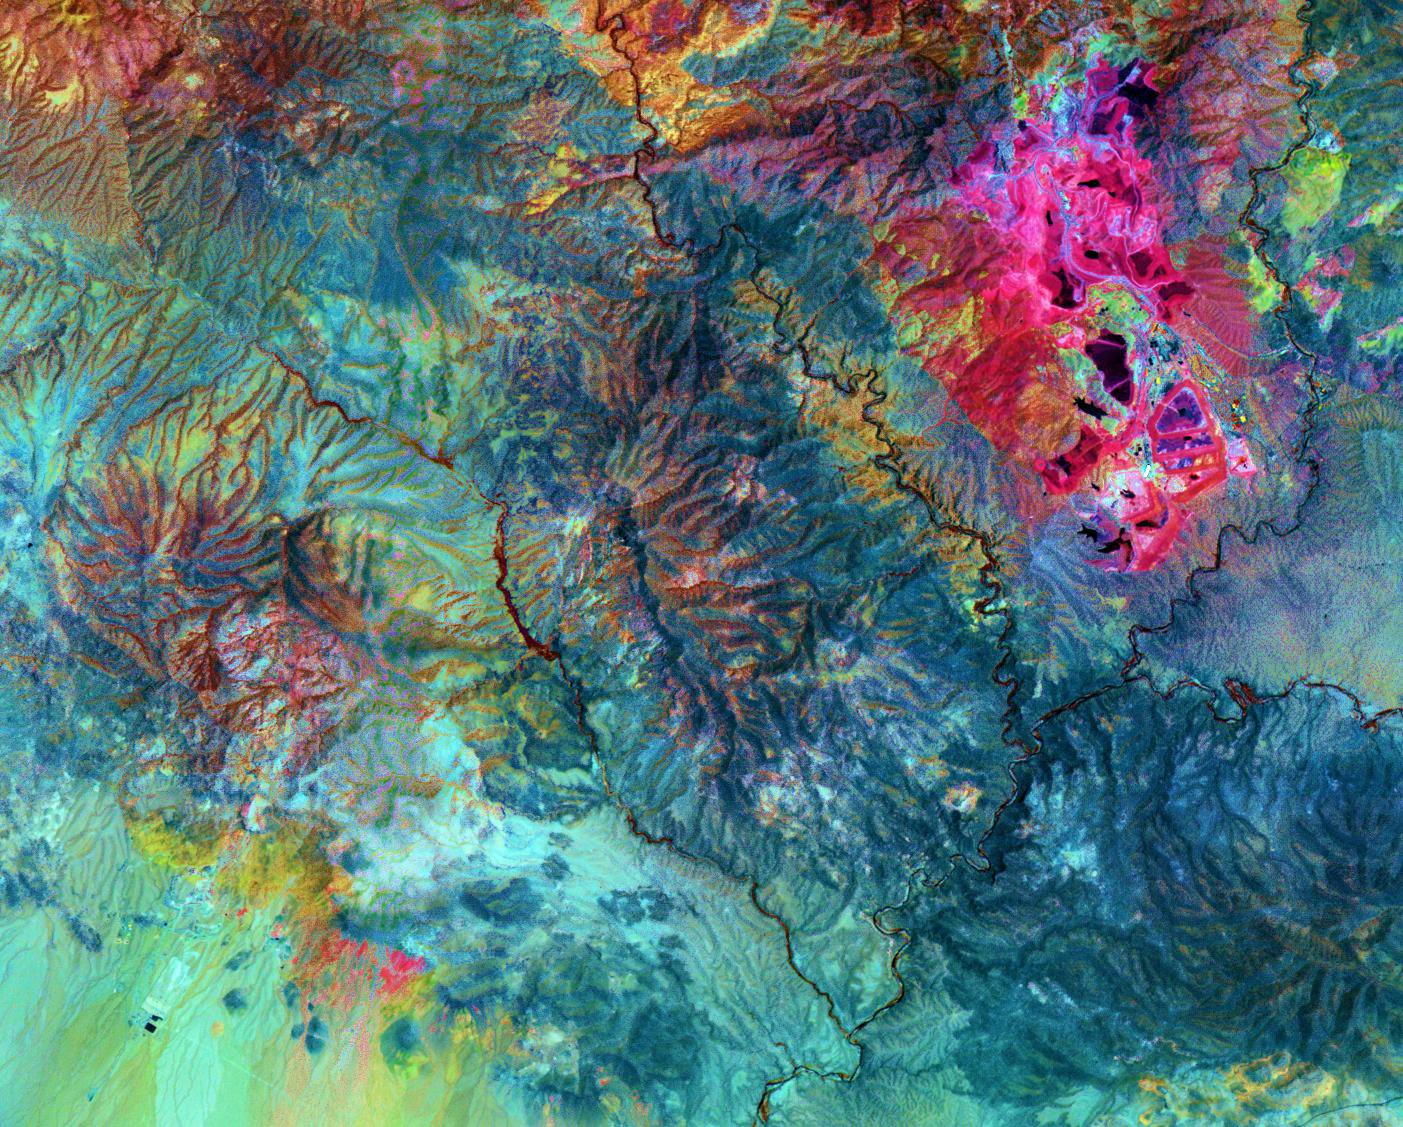

Morenci Mine, AZ

The Morenci open-pit copper mine in southeast Arizona is North America’s leading producer of copper. In the 1860s, prospectors arrived looking for gold; instead they found copper. Underground mining began in the 1870s, and the first pit was opened in 1939. Phelps Dodge employs over 200 people in the mining and refining operations. Around-the-clock removal of 700,000 tons of rock per day results in production of 382 thousand tons of copper per year. Phelps Dodge is now developing the Safford Mine, about 12 km southwest of Morenci. It will be the first new copper mine in the US in more than 30 years. When production starts in 2008, the Safford Mine will produce 109 thousand tons of copper. This ASTER image uses shortwavelength infrared bands to highlight in bright pink the altered rocks in the Morenci pit associated with copper mineralization.

The image covers an area of 21 x 16.9 km, was acquired on July 14, 2007, and is centered near 33.1 degrees north latitude, 109.5 degrees west longitude.

The U.S. science team is located at NASA’s Jet Propulsion Laboratory, Pasadena, Calif. The Terra mission is part of NASA’s Science Mission Directorate.

Credit: NASA/GSFC/METI/ERSDAC/JAROS, and U.S./Japan ASTER Science Team